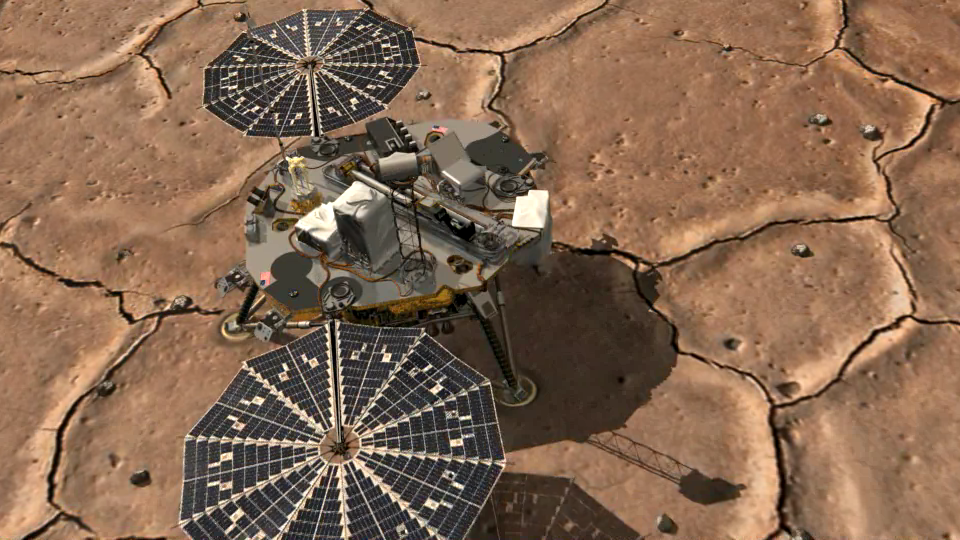

How to Take a Picture of A Robotic Arm

This movie first shows an artist’s animation of NASA’s Phoenix Mars Lander snapping a picture of its arm, then transitions to the actual picture of the arm in its stowed configuration, with its biobarrier unpeeled.

The arm is still folded up, with its “elbow” shown at upper left and its scoop at bottom right. The biobarrier is the shiny film seen to the left of the arm in this view.

The barrier is an extra precaution to protect Mars from contamination with any bacteria from Earth. While the whole spacecraft was decontaminated through cleaning, filters and heat, the robotic arm was given additional protection because it is the only spacecraft part that will directly touch the ice below the surface of Mars.

Before the arm was heated, it was sealed in the biobarrier, which is made of a trademarked film called Tedlar that holds up to baking like a turkey-basting bag. This ensures that any new bacterial spores that might have come about during the final steps before launch, and during the journey to Mars, will not contact the robotic arm.

After Phoenix landed, springs were used to pop back the barrier, giving it room to deploy. The arm is scheduled to begin to unlatch on the third Martian day of the mission, or Sol 3 (May 28, 2008).

This image was taken on Sol 1 (May 26, 2008) by the spacecraft’s Surface Stereo Imager.

The Phoenix Mission is led by the University of Arizona, Tucson, on behalf of NASA. Project management of the mission is by NASA’s Jet Propulsion Laboratory, Pasadena, Calif. Spacecraft development is by Lockheed Martin Space Systems, Denver.

Photojournal Note: As planned, the Phoenix lander, which landed May 25, 2008 23:53 UTC, ended communications in November 2008, about six months after landing, when its solar panels ceased operating in the dark Martian winter.

Credit: NASA/JPL-Caltech/University of Arizona